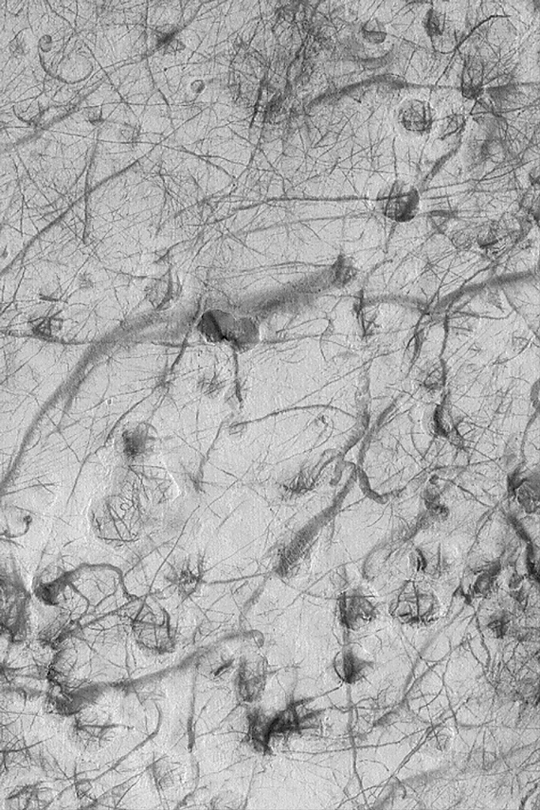

Martian Dust Devil Tracks

MGS MOC Release No. MOC2-351, 5 May 2003

This Mars Global Surveyor (MGS) Mars Orbiter Camera (MOC) image portrays a plethora of dark streaks created by passing dust devils during early summer in the martian southern hemisphere. The picture covers an area about 3 km (1.9 mi) wide near 40.2°S, 237.7°W. Sunlight illuminates the scene from the upper left.

Credit: NASA/JPL/Malin Space Science Systems